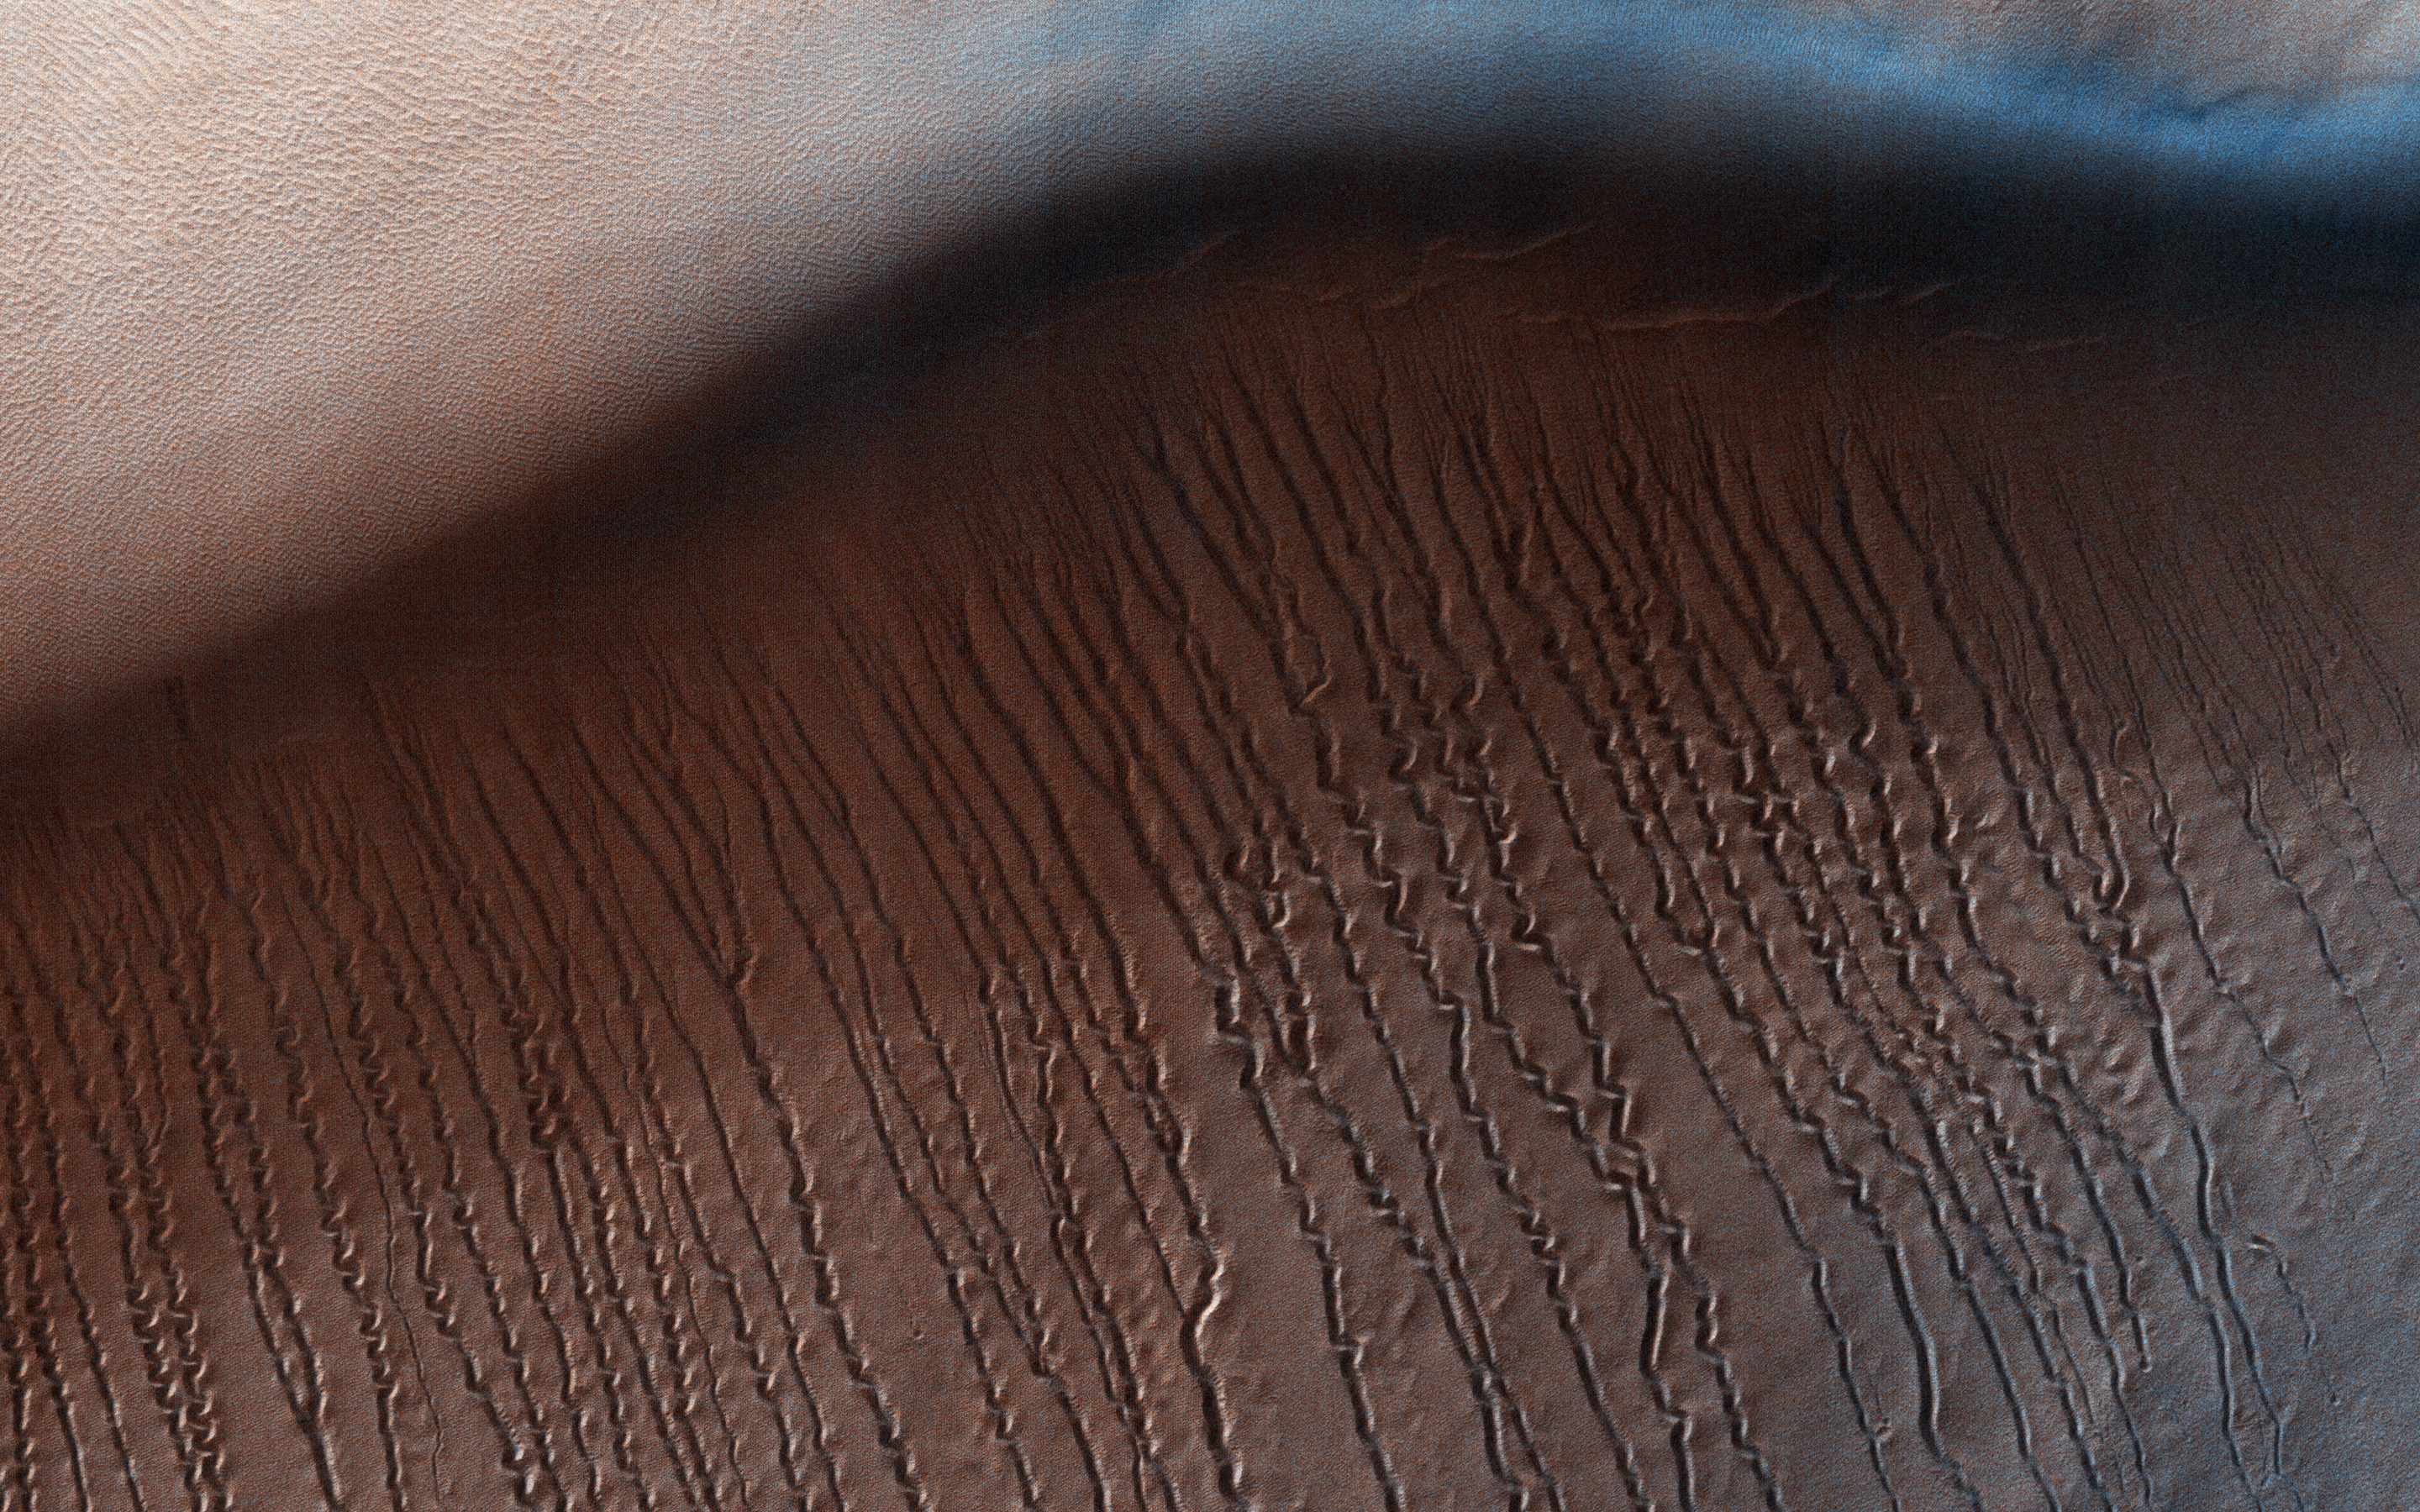

Squiggles in Hellas Planitia

At around 2,200 kilometers in diameter, Hellas Planitia is the largest visible impact basin in the Solar System, and hosts the lowest elevations on Mars’ surface as well as a variety of landscapes. This image from NASA’s Mars Reconnaisance Orbiter (MRO) covers a small central portion of the basin and shows a dune field with lots of dust devil trails.

In the middle, we see what appears to be long and straight “scratch marks” running down the southeast (bottom-right) facing dune slopes. If we look closer, we can see these scratch marks actually squiggle back and forth on their way down the dune. These scratch marks are linear gullies.

Just like on Earth, high-latitude regions on Mars are covered with frost in the winter. However, the winter frost on Mars is made of carbon dioxide ice (dry ice) instead of water ice. We believe linear gullies are the result of this dry ice breaking apart into blocks, which then slide or roll down warmer sandy slopes, sublimating and carving as they go.

The linear gullies exhibit exceptional sinuosity (the squiggle pattern) and we believe this to be the result of repeated movement of dry ice blocks in the same path, possibly in combination with different hardness or flow resistance of the sand within the dune slopes. Determining the specific process that causes the formation and evolution of sinuosity in linear gullies is a question scientists are still trying to answer. What do you think causes the squiggles?

This is a stereo pair with ESP_051836_1345.

The map is projected here at a scale of 25 centimeters (9.8 inches) per pixel. [The original image scale is 26.4 centimeters (10.4 inches) per pixel (with 1 x 1 binning); objects on the order of 79 centimeters (31.1 inches) across are resolved.] North is up.

Caption written by Matthew Maclay

The University of Arizona, Tucson, operates HiRISE, which was built by Ball Aerospace & Technologies Corp., Boulder, Colo. NASA’s Jet Propulsion Laboratory, a division of Caltech in Pasadena, California, manages the Mars Reconnaissance Orbiter Project for NASA’s Science Mission Directorate, Washington.

Credit: NASA/JPL-Caltech/Univ. of Arizona